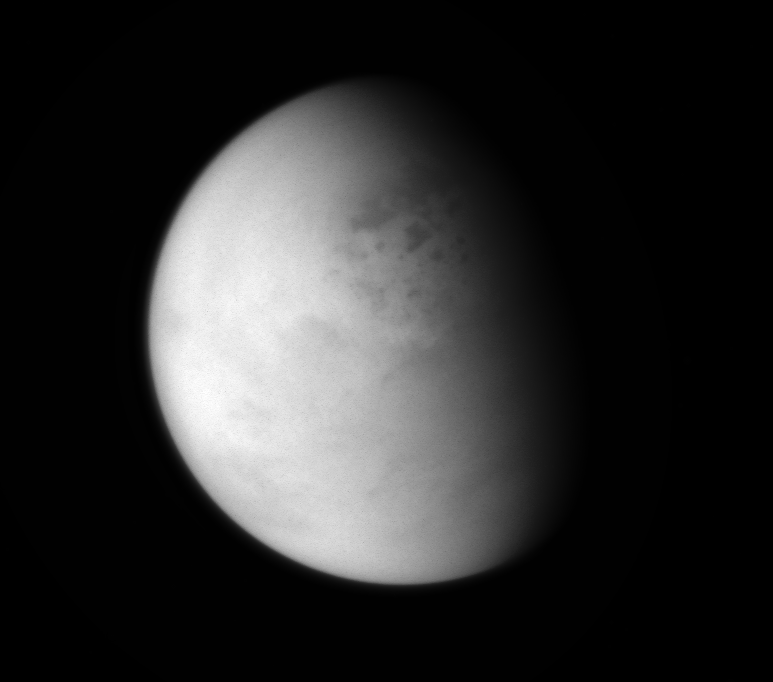

Looking Down on Lakes

The Cassini spacecraft peers down though layers of haze to glimpse the lakes of Titan’s northern regions.

Titan (3,200 miles, or 5,150 kilometers across) has a hydrological cycle similar to Earth’s, but instead of water, Titan’s lakes and seas are filled with liquid methane and ethane.

Lit terrain seen here is on the leading hemisphere of Titan. North on Titan is up. The image was taken with the Cassini spacecraft wide-angle camera on Jan. 1, 2014 using a spectral filter which preferentially admits wavelengths of near-infrared light centered at 939 nanometers.

The view was obtained at a distance of approximately 114,000 miles (183,000 kilometers) from Titan. Image scale is 7 miles (11 kilometers) per pixel.

The Cassini-Huygens mission is a cooperative project of NASA, the European Space Agency and the Italian Space Agency. The Jet Propulsion Laboratory, a division of the California Institute of Technology in Pasadena, manages the mission for NASA’s Science Mission Directorate, Washington, D.C. The Cassini orbiter and its two onboard cameras were designed, developed and assembled at JPL. The imaging operations center is based at the Space Science Institute in Boulder, Colo.

Credit: NASA/JPL-Caltech/Space Science Institute